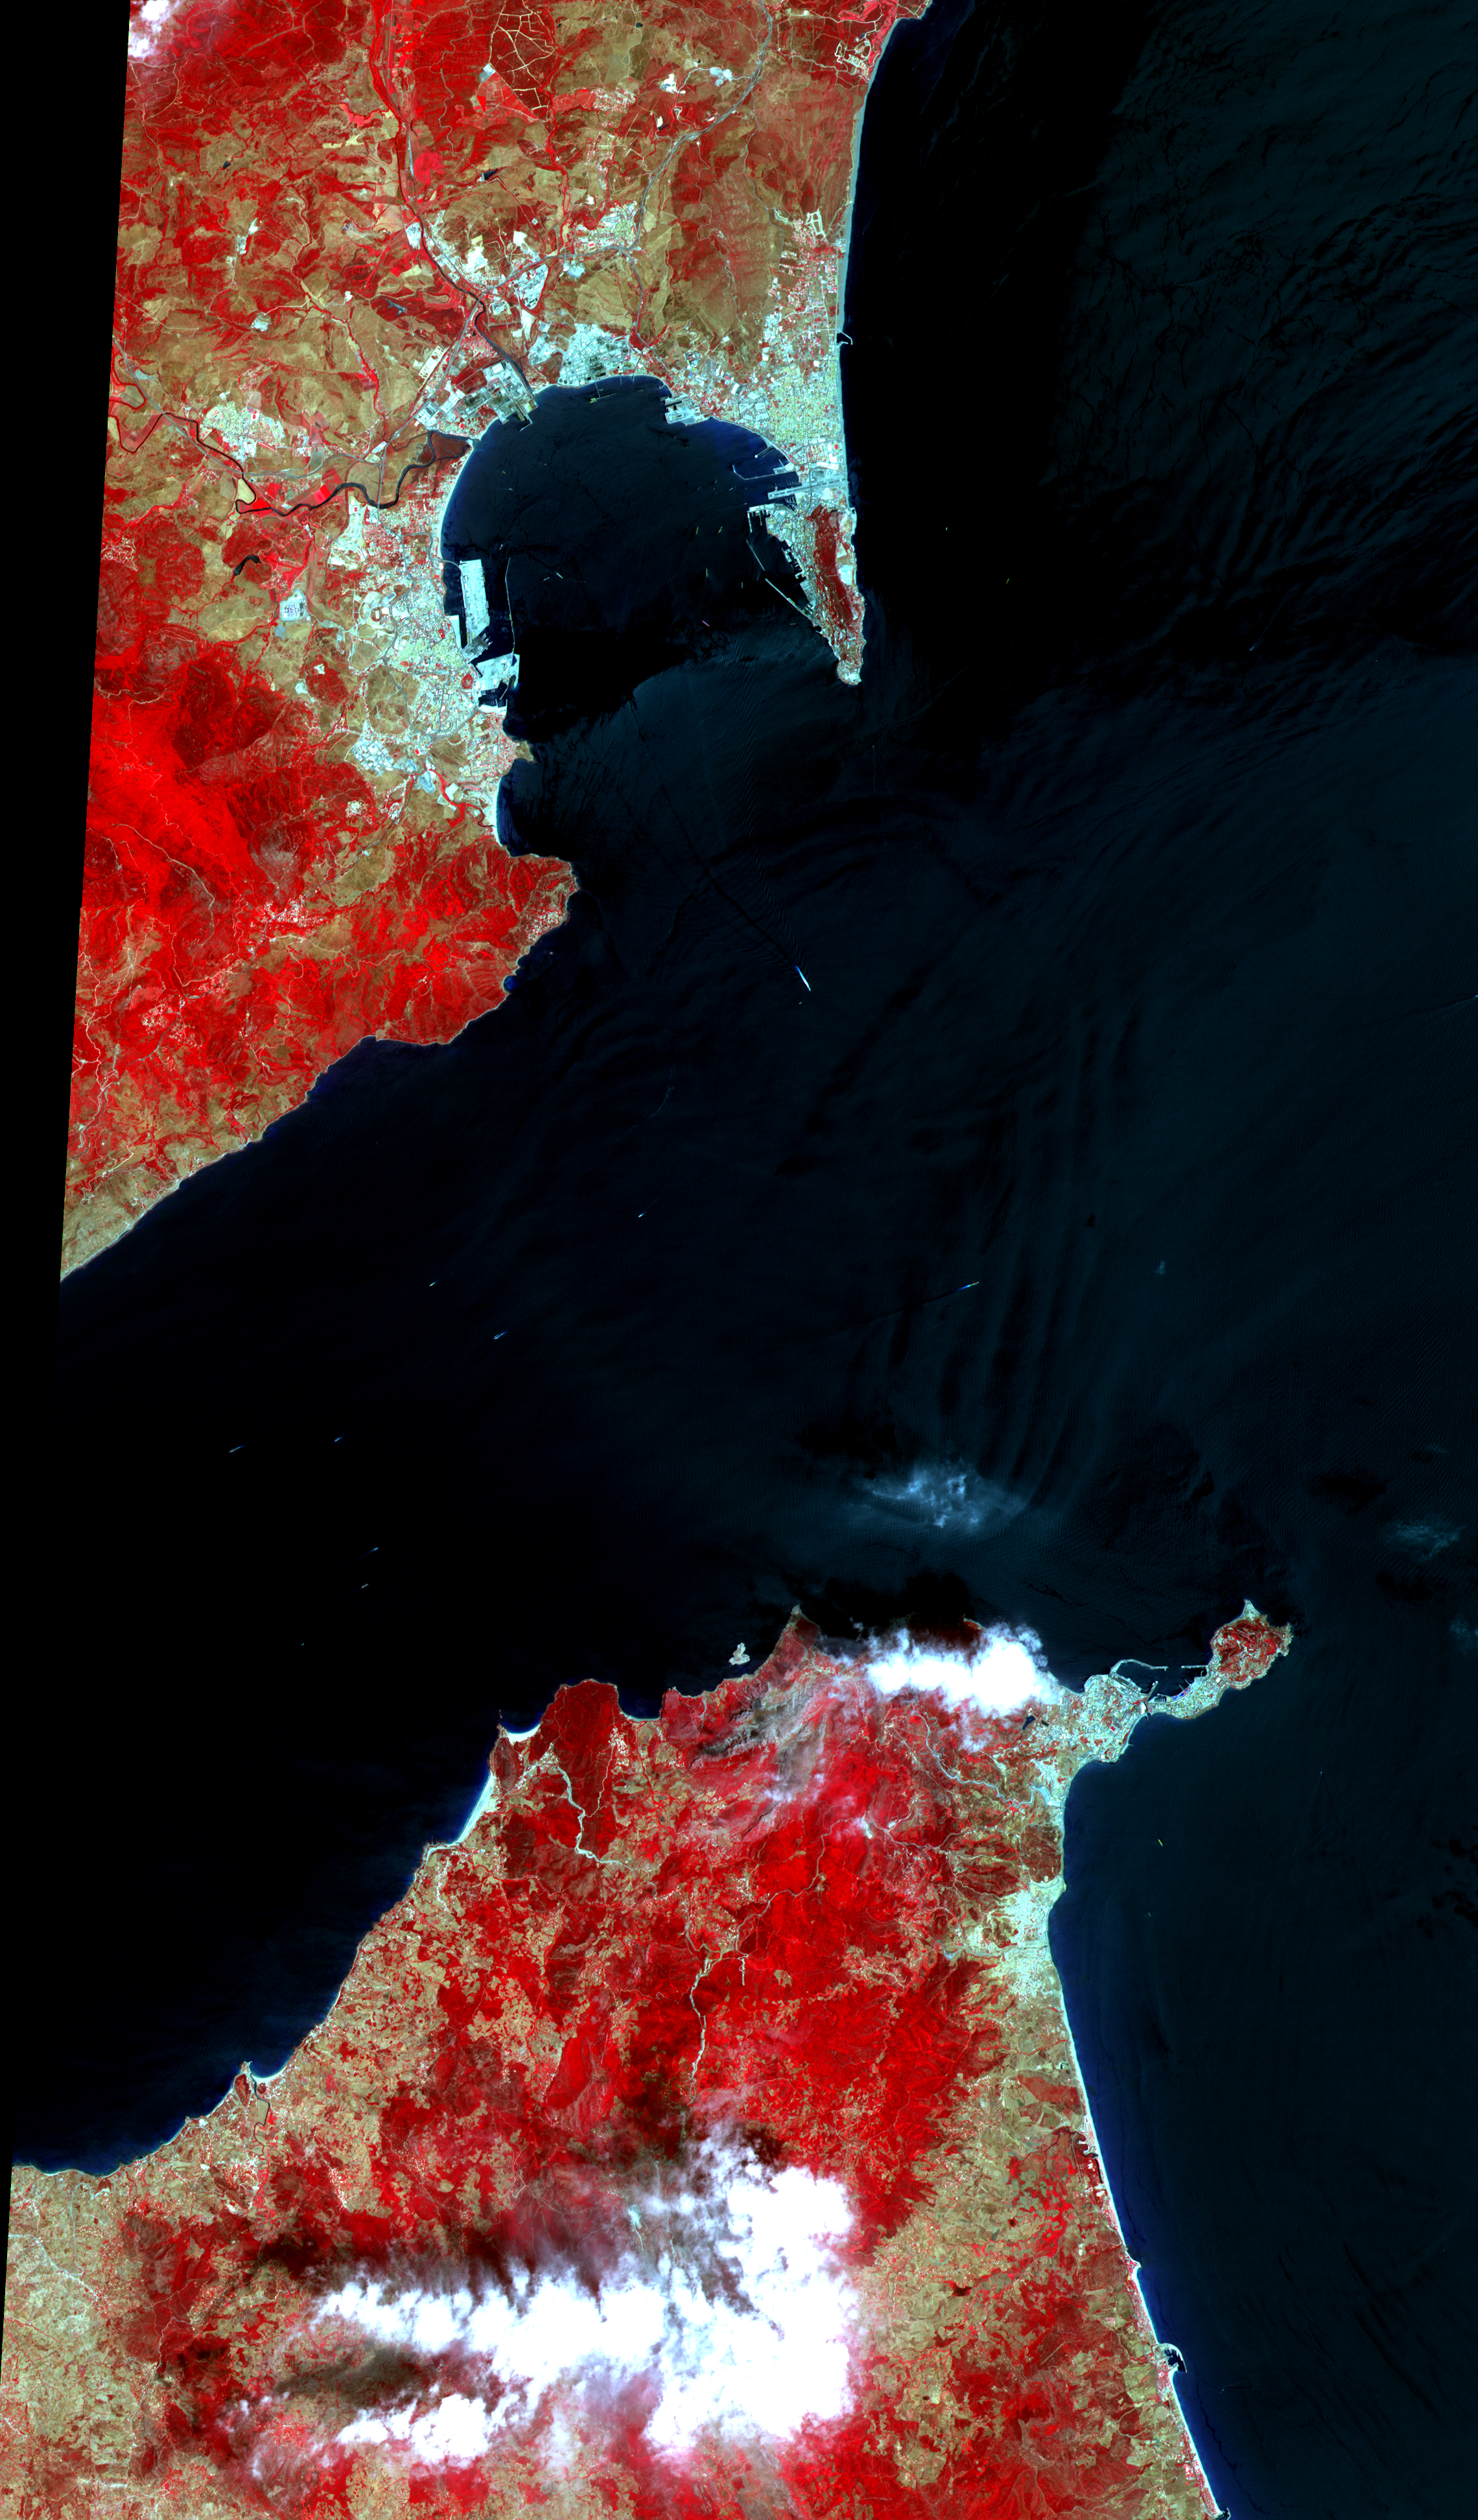

ASTER Gibraltar

The Strait of Gibraltar separates Spain from Morocco. This image, acquired on July 5, 2000, covers an area 34 kilometers (21 miles) wide and 59 kilometers (37 miles) long in three bands of the reflected visible and infrared wavelength region. The promontory on the eastern side of the conspicuous Spanish port is the Rock of Gibraltar. Once one of the two classical Pillars of Hercules, the Rock was crowned with silver columns by Phoenician mariners to mark the limits of safe navigation for the ancient Mediterranean peoples. The rocky promontory still commands the western entrance to the Mediterranean Sea. The rocky limestone and shale ridge rises abruptly from the sea, to a maximum elevation of 426 meters (1,398 feet). A British colony, Gibraltar occupies a narrow strip of land at the southernmost tip of the Iberian Peninsula. It is separated from the Spanish mainland by a neutral zone contained on a narrow, sandy isthmus. Because of its strategic location and formidable topography, Gibraltar serves mainly as a British fortress. Most of its sparse land is taken up by air and naval installations, and the civilian population is small.

Advanced Spaceborne Thermal Emission and Reflection Radiometer (ASTER) is one of five Earth-observing instruments launched December 18, 1999, on NASA’s Terra satellite. The instrument was built by Japan’s Ministry of International Trade and Industry. A joint U.S./Japan science team is responsible for validation and calibration of the instrument and the data products. Dr. Anne Kahle at NASA’s Jet Propulsion Laboratory, Pasadena, California, is the U.S. science team leader; Moshe Pniel of JPL is the project manager. ASTER is the only high-resolution imaging sensor on Terra. The primary goal of the ASTER mission is to obtain high-resolution image data in 14 channels over the entire land surface, as well as black and white stereo images. With revisit time of between 4 and 16 days, ASTER will provide the capability for repeat coverage of changing areas on Earth’s surface. Advanced Spaceborne Thermal Emission and Reflection Radiometer (ASTER) is one of five Earth-observing instruments launched December 18, 1999, on NASA’s Terra satellite. The instrument was built by Japan’s Ministry of International Trade and Industry. A joint U.S./Japan science team is responsible for validation and calibration of the instrument and the data products. Dr. Anne Kahle at NASA’s Jet Propulsion Laboratory, Pasadena, California, is the U.S. science team leader; Moshe Pniel of JPL is the project manager. ASTER is the only high-resolution imaging sensor on Terra. The primary goal of the ASTER mission is to obtain high-resolution image data in 14 channels over the entire land surface, as well as black and white stereo images. With revisit time of between 4 and 16 days, ASTER will provide the capability for repeat coverage of changing areas on Earth’s surface.

The broad spectral coverage and high spectral resolution of ASTER will provide scientists in numerous disciplines with critical information for surface mapping and monitoring dynamic conditions and temporal change. Examples of applications include monitoring glacial advances and retreats, potentially active volcanoes, thermal pollution, and coral reef degradation; identifying crop stress; determining cloud morphology and physical properties; evaluating wetlands; mapping surface temperature of soils and geology; and measuring surface heat balance.

Credit: NASA/GSFC/METI/ERSDAC/JAROS, and U.S./Japan ASTER Science Team